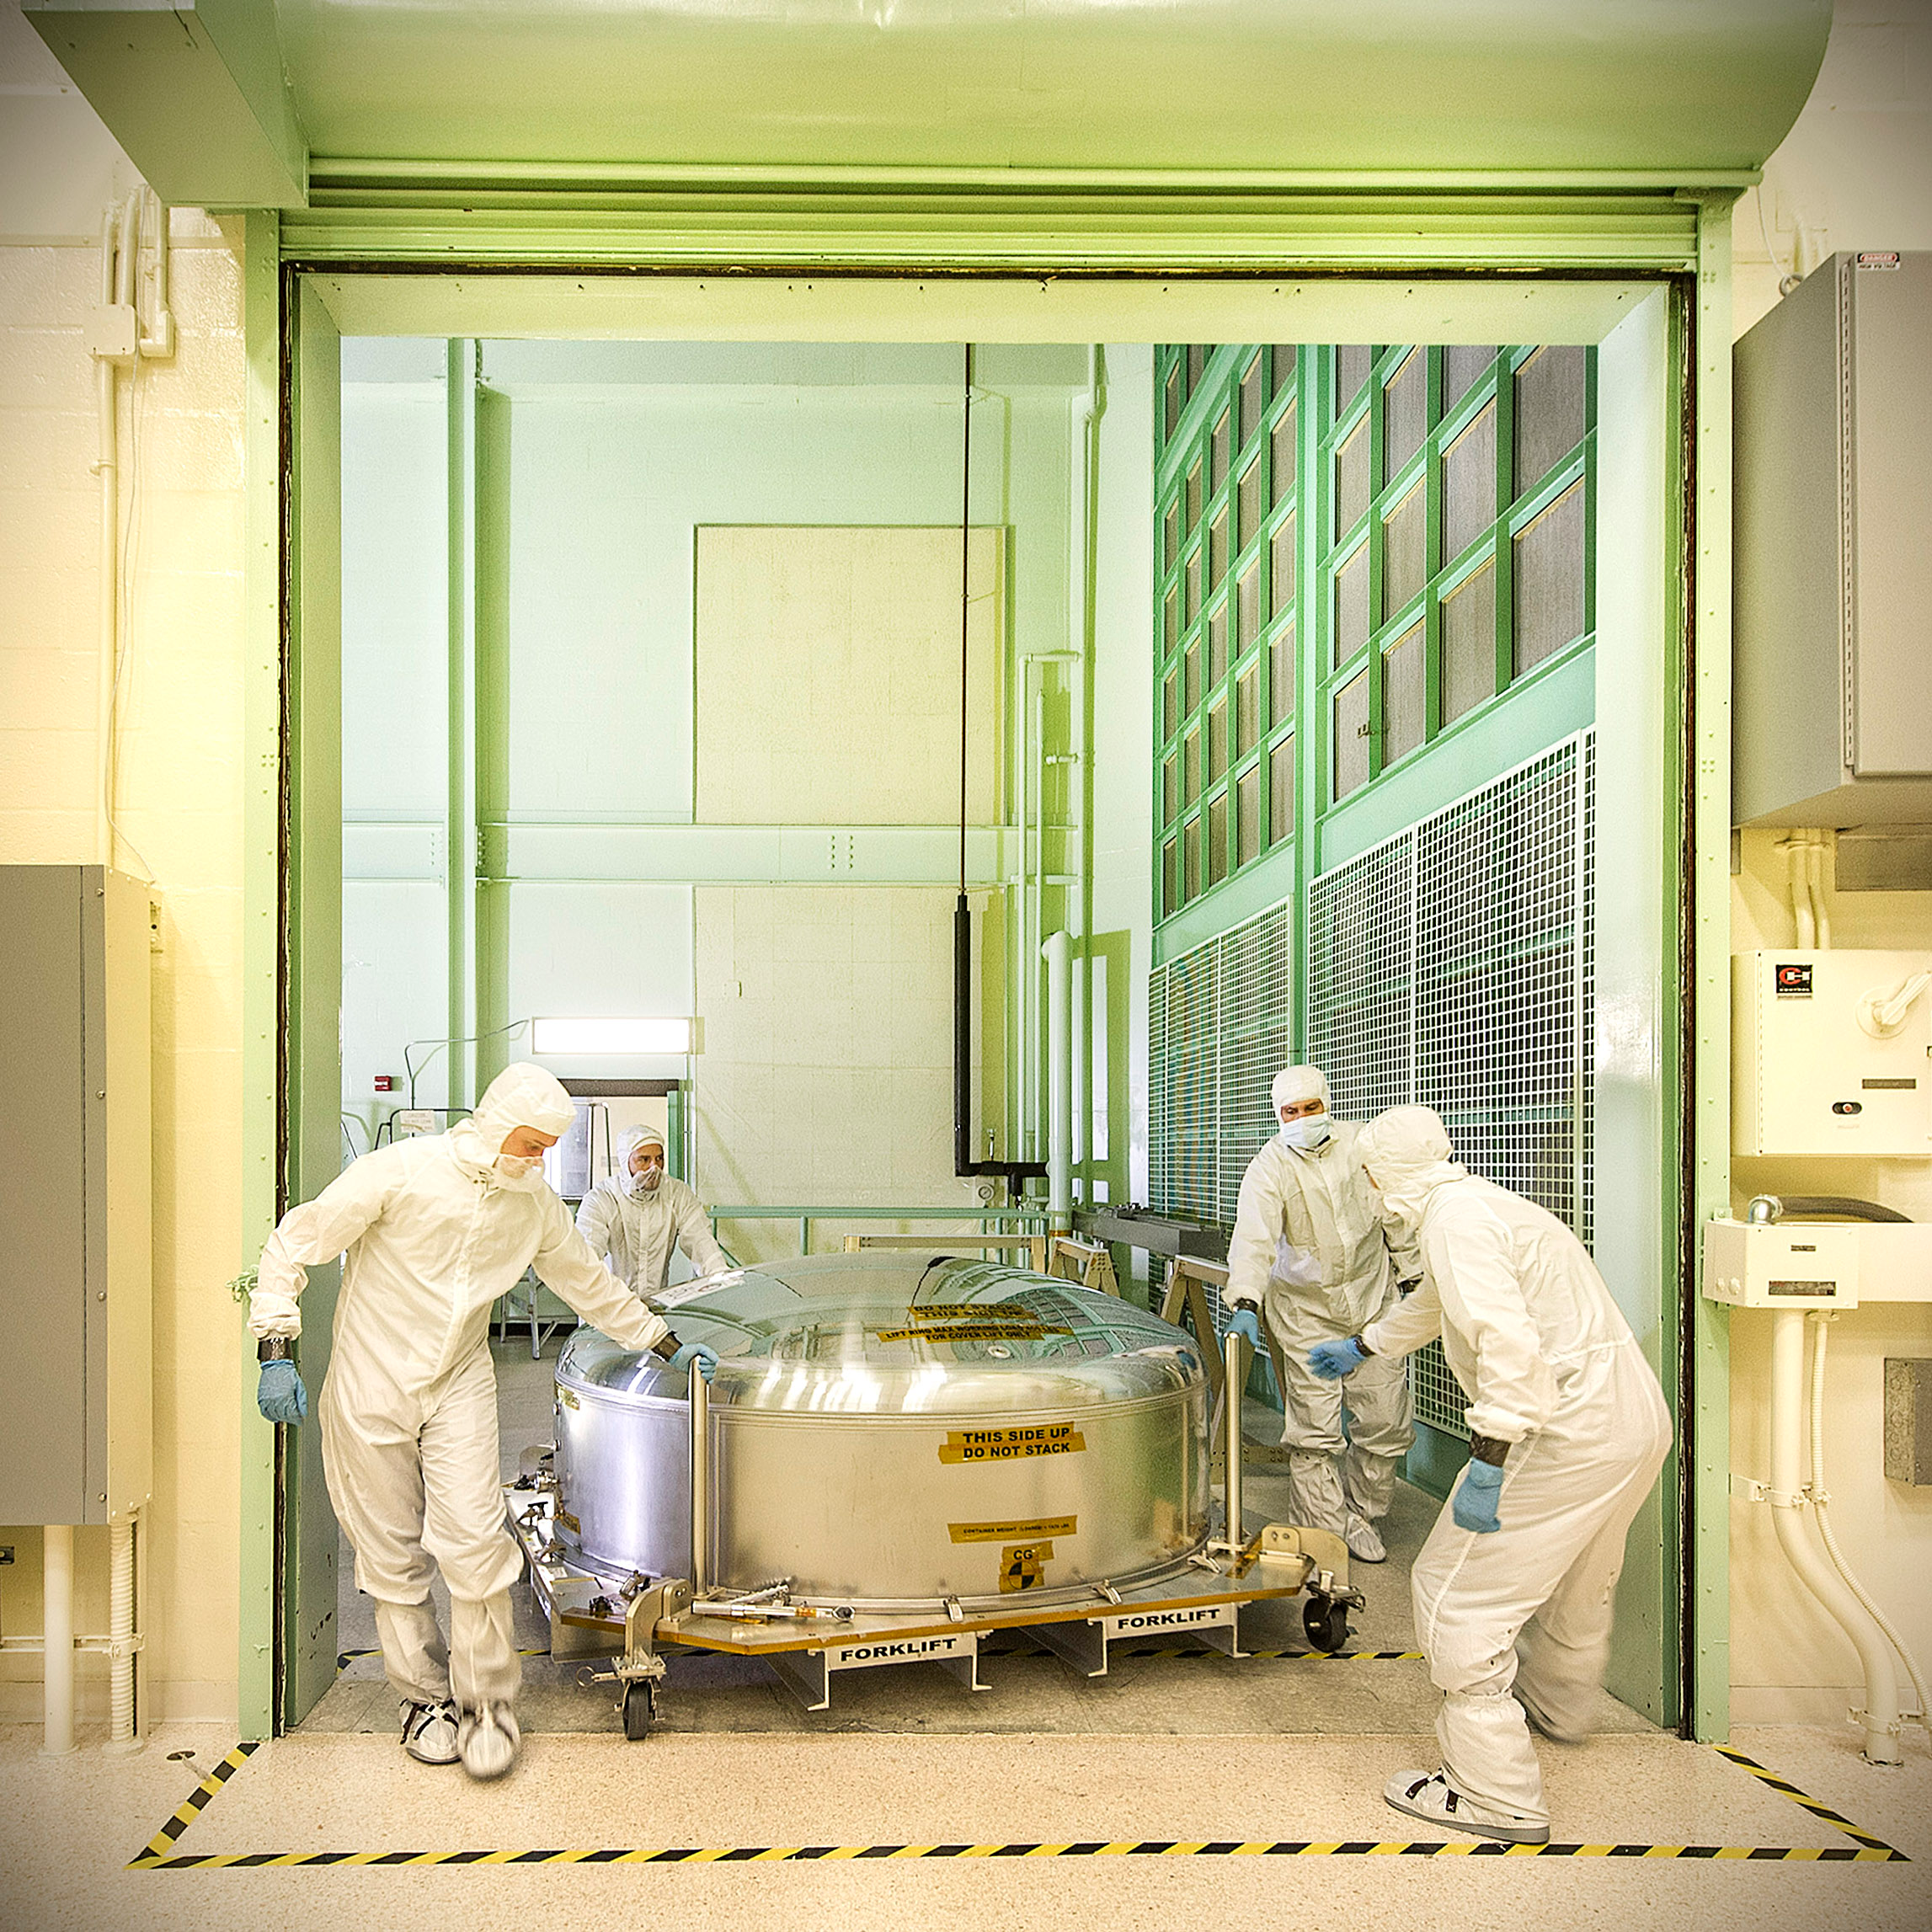

A James Webb Space Telescope Mirror Takes a Short Trip

This is the James Webb Space Telescope ETU (engineering test unit) primary mirror segment returning to the cleanroom at NASA Goddard after undergoing some tests at our new Calibration, Integration, and Alignment Facility (CIAF).

Credit: NASA/Goddard/Chris Gunn